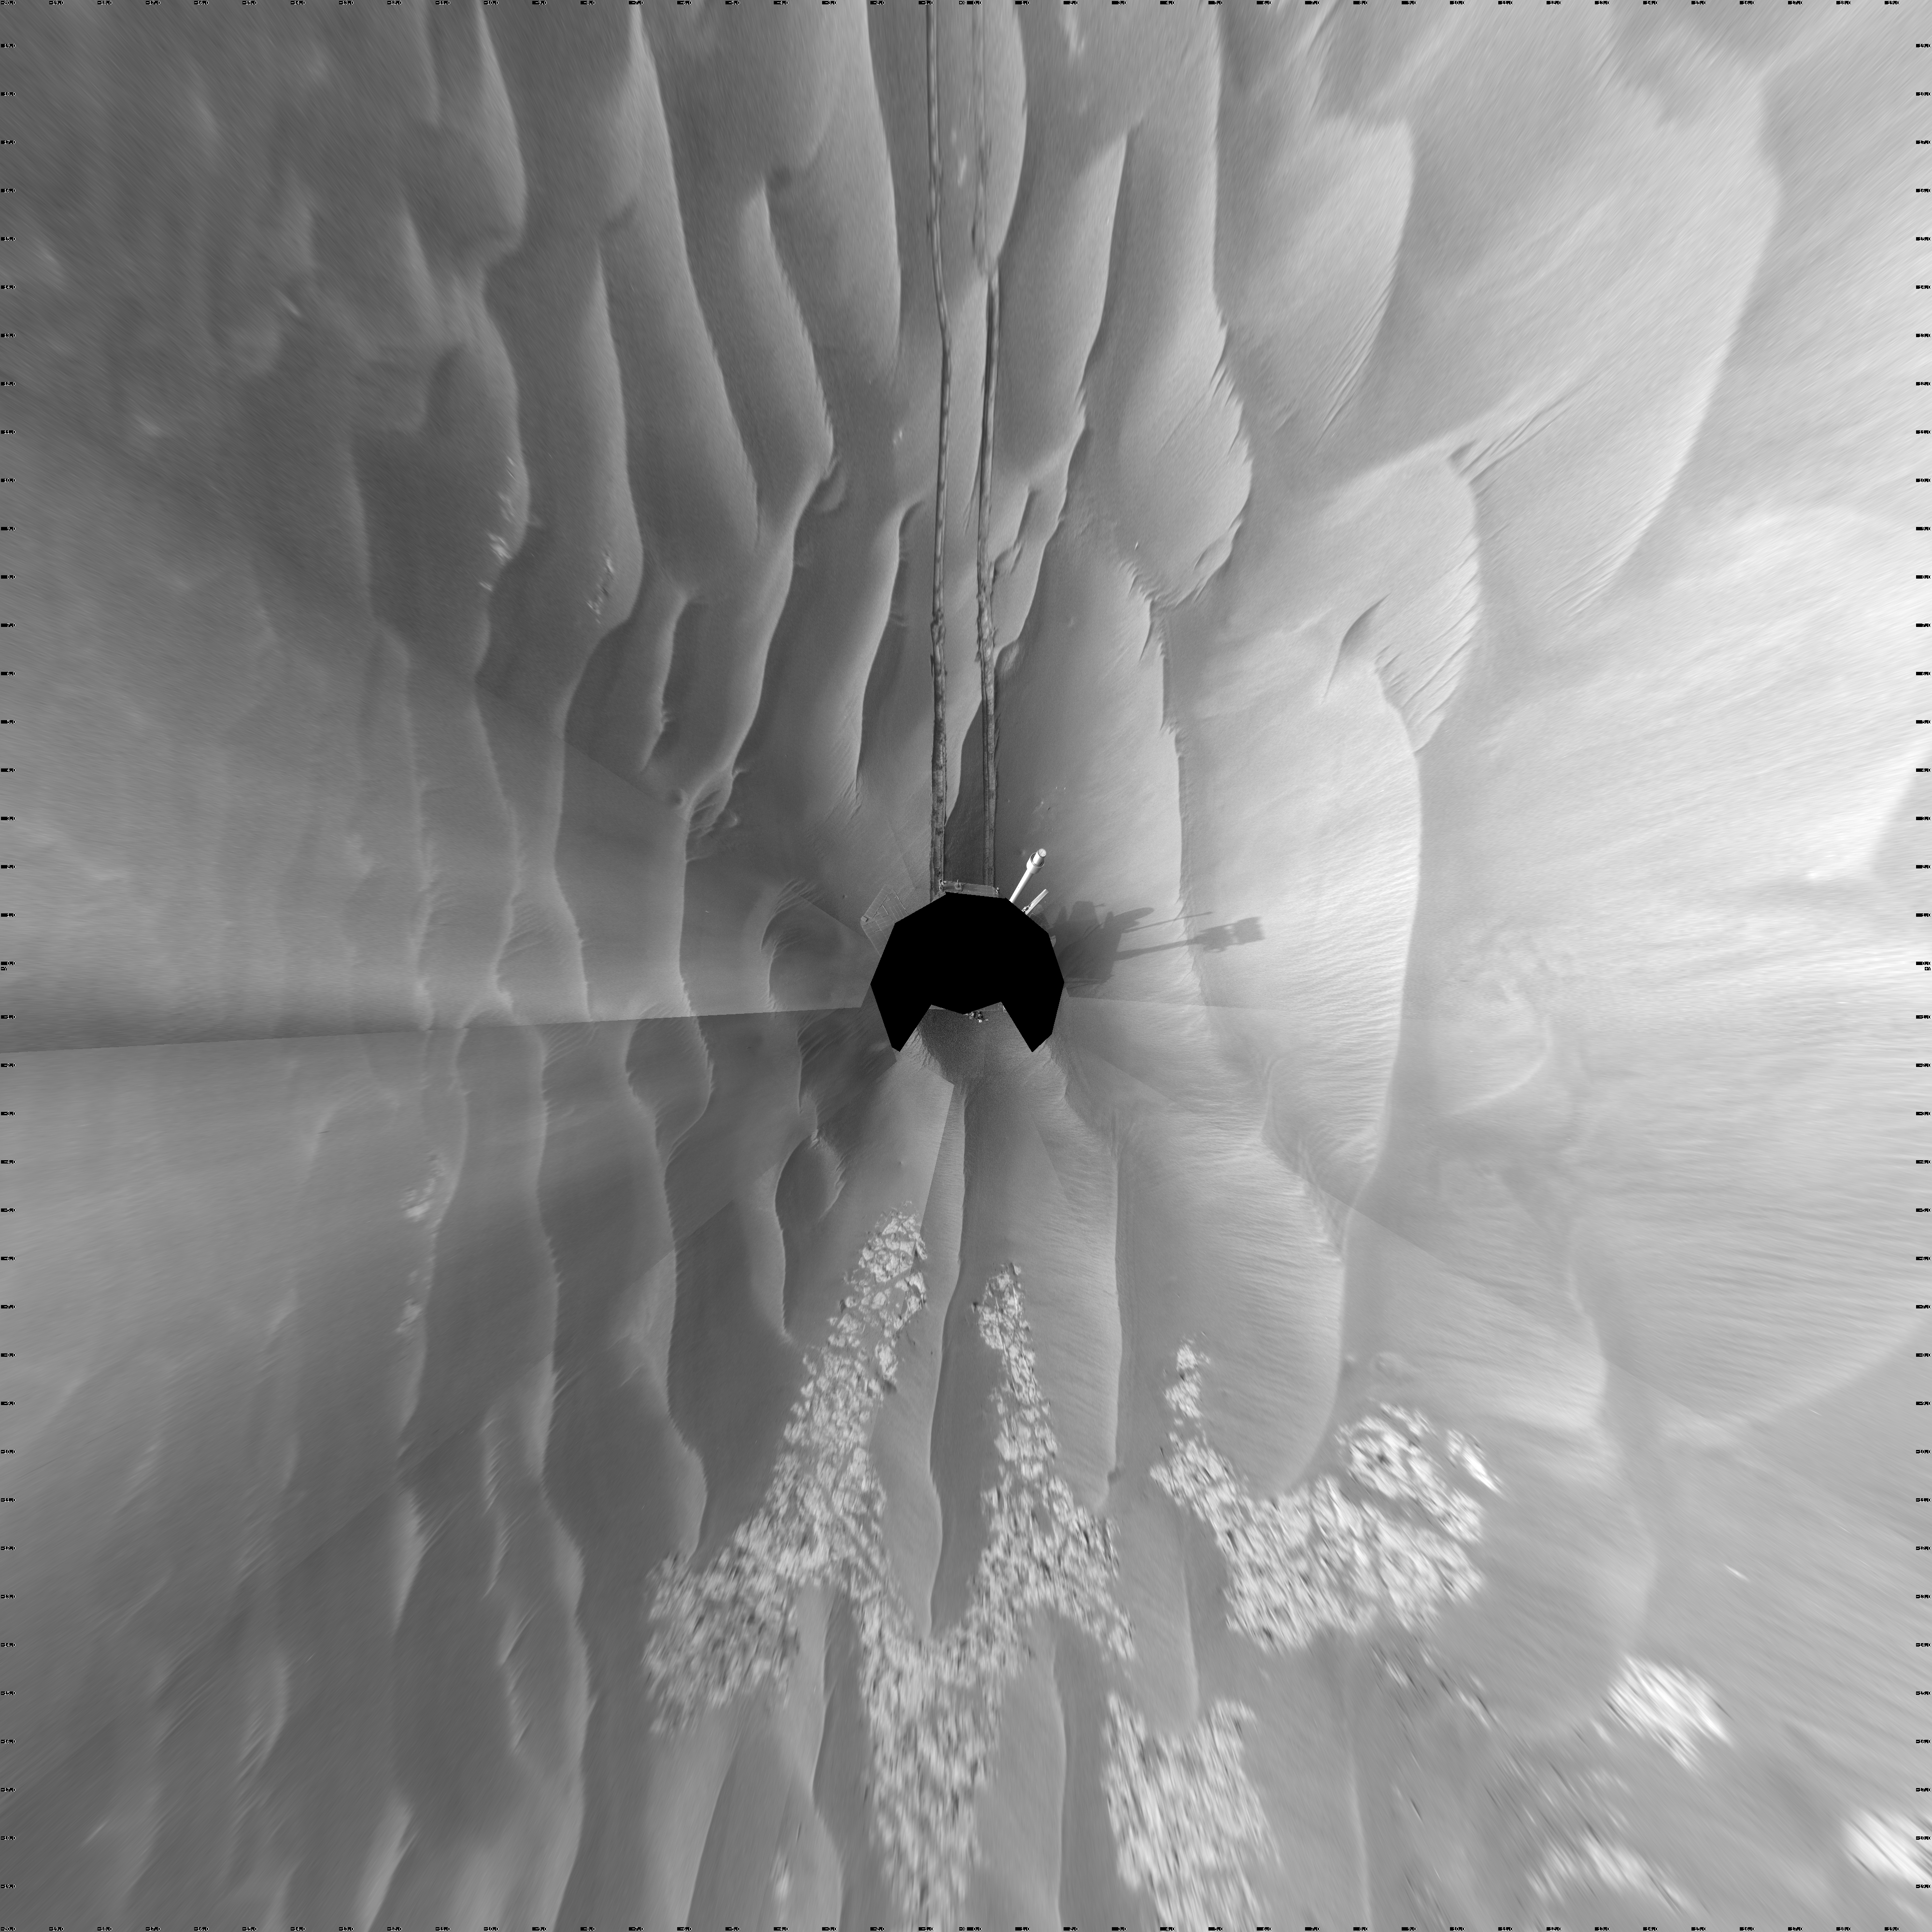

Wind-Sculpted Vicinity After Opportunity’s Sol 1797 Drive (Vertical)

NASA’s Mars Exploration Rover Opportunity used its navigation camera to take the images combined into this full-circle view of the rover’s surroundings just after driving 111 meters (364 feet) on the 1,797th Martian day, or sol, of Opportunity’s surface mission (Feb. 12, 2009). North is at the center; south at both ends.

Tracks from the drive recede northward across dark-toned sand ripples in the Meridiani Planum region of Mars. Patches of lighter-toned bedrock are visible on the left and right sides of the image. For scale, the distance between the parallel wheel tracks is about 1 meter (about 40 inches).

This view is presented as a vertical projection with geometric seam correction.

Credit: NASA/JPL-Caltech